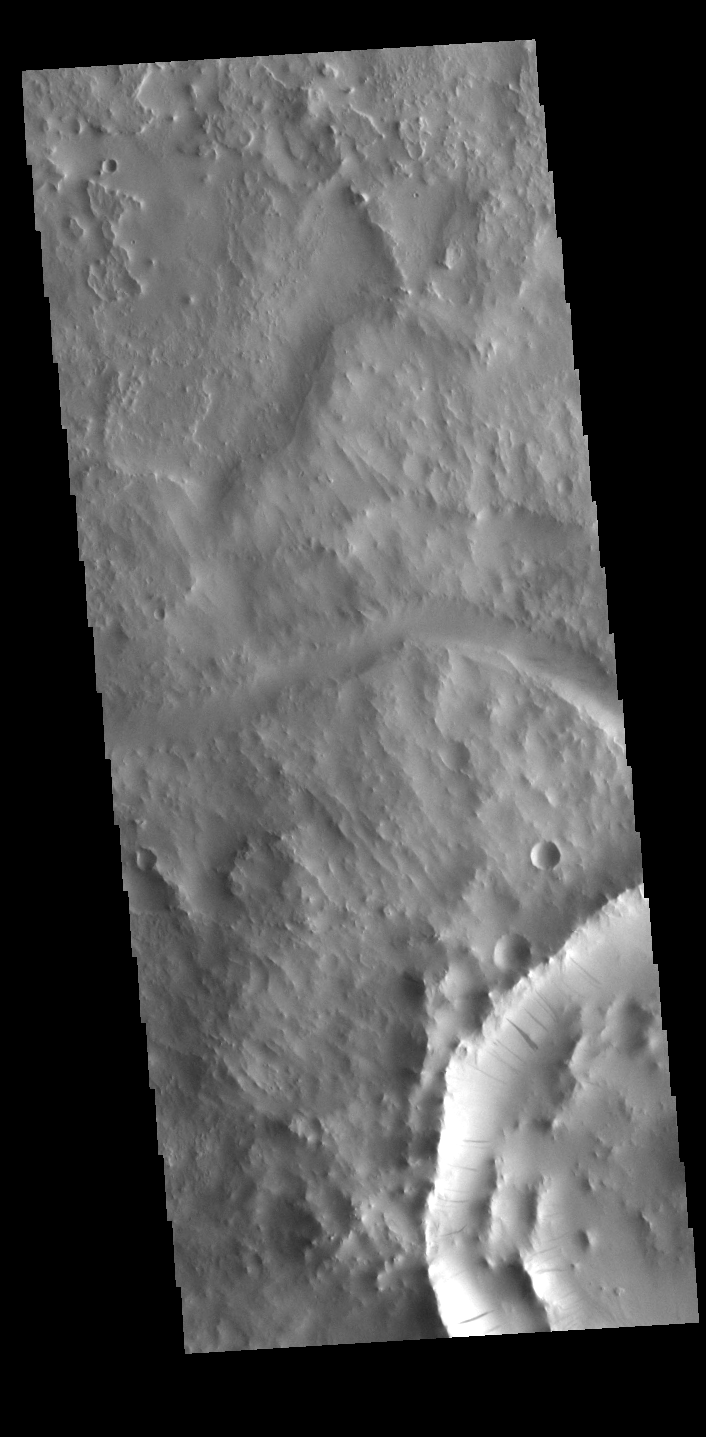

Dark Slope Streaks

This VIS image shows several dark slope streaks on the inner rim of an unnamed crater in Terra Sabaea. These features are thought to be formed by downslope movement of material the removes some of the surface dust, revealing the darker rock beneath. The channel to the north of the crater is Indus Vallis.

Credit: NASA/JPL-Caltech/ASU